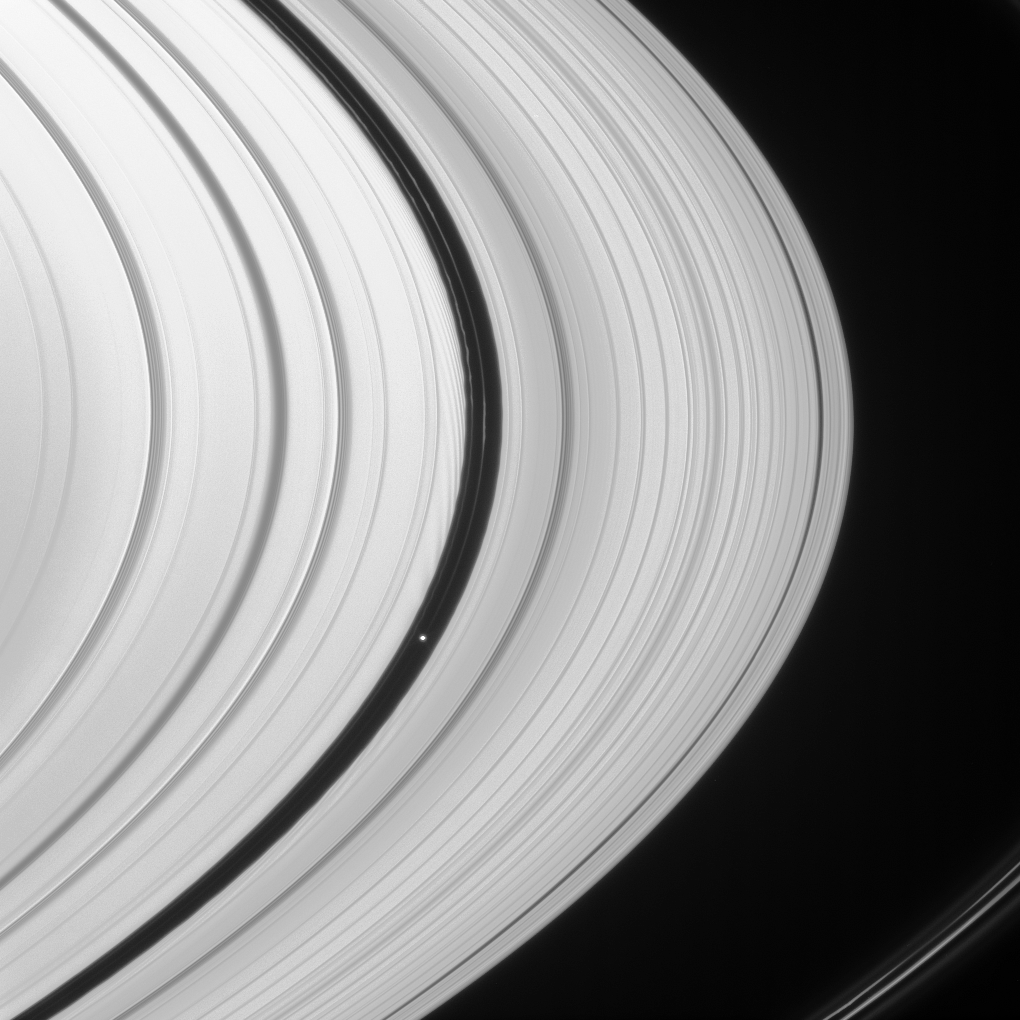

Waking the A Ring

Curving wakes perturb the edges of the Encke Gap in Saturn’s A ring. The culprit in their creation is the flying saucer-shaped moon Pan, shining brightly within the gap.

Ahead of Pan (26 kilometers, or 16 miles across at its widest point) are two narrow ringlets sharing the Encke Gap.

This view looks toward the unilluminated side of the rings from about 9 degrees above the ringplane. Saturn’s F ring cuts across the lower right corner of the scene.

The image was taken in visible light with the Cassini spacecraft narrow-angle camera on March 5, 2008. The view was obtained at a distance of approximately 1.4 million kilometers (889,000 miles) from Pan and at a Sun-Pan-spacecraft, or phase, angle of 21 degrees. Image scale is 9 kilometers (5 miles) per pixel.

The Cassini-Huygens mission is a cooperative project of NASA, the European Space Agency and the Italian Space Agency. The Jet Propulsion Laboratory, a division of the California Institute of Technology in Pasadena, manages the mission for NASA’s Science Mission Directorate, Washington, D.C. The Cassini orbiter and its two onboard cameras were designed, developed and assembled at JPL. The imaging operations center is based at the Space Science Institute in Boulder, Colo.

Credit: NASA/JPL/Space Science Institute